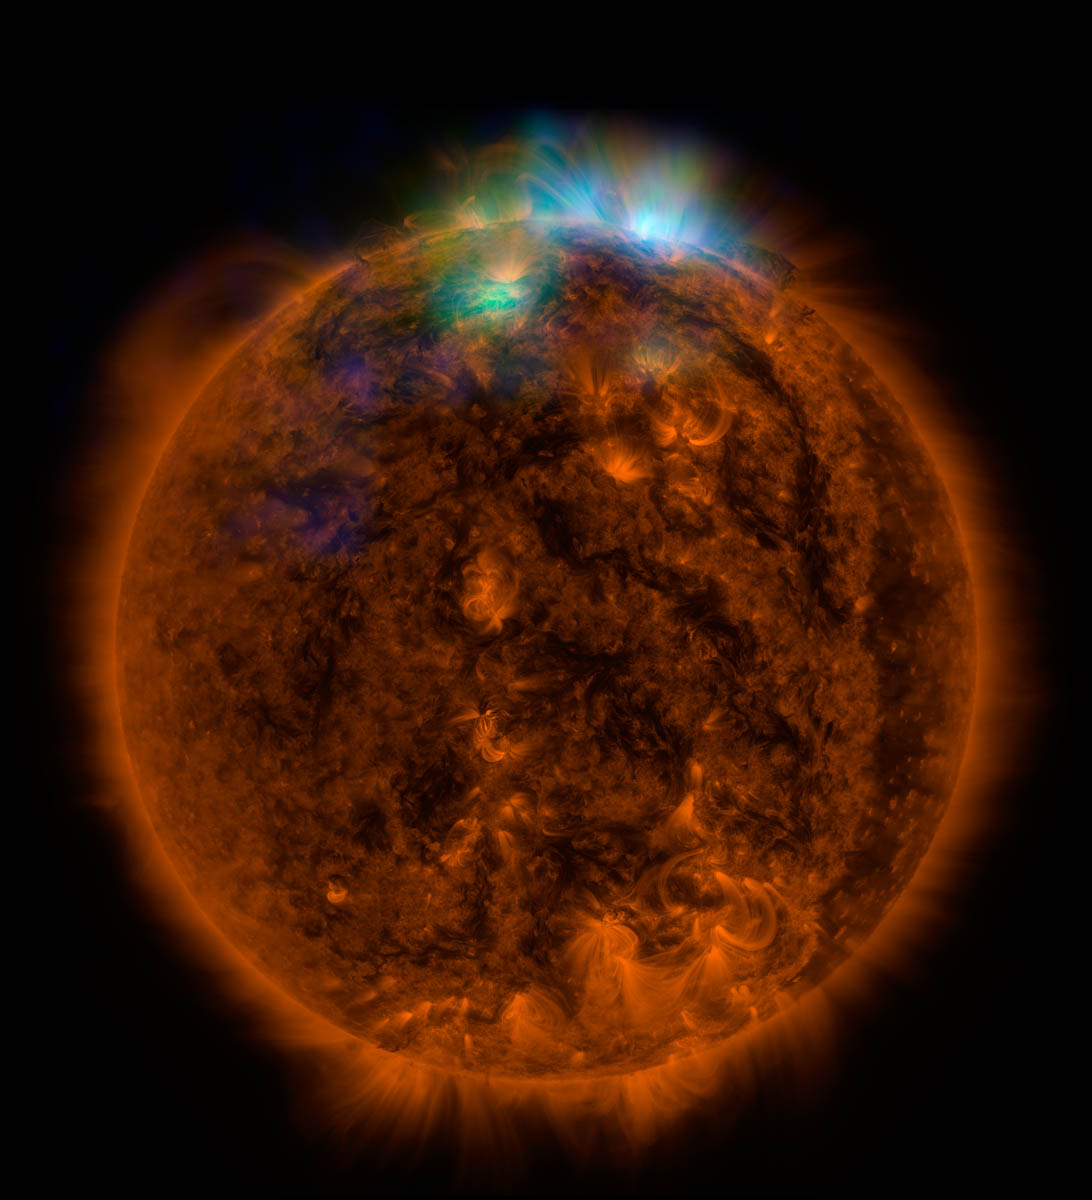

Sun Shines in High-Energy X-rays (full view)

X-rays stream off the sun in this image showing observations from by NASA's Nuclear Spectroscopic Telescope Array, or NuSTAR, overlaid on a picture taken by NASA's Solar Dynamics Observatory (SDO). This is the first picture of the sun taken by NuSTAR. The field of view covers the west limb of the sun.

The NuSTAR data, seen in green and blue, reveal solar high-energy emission (green shows energies between 2 and 3 kiloelectron volts, and blue shows energies between 3 and 5 kiloelectron volts). The high-energy X-rays come from gas heated to above 3 million degrees.

The red channel represents ultraviolet light captured by SDO at wavelengths of 171 angstroms, and shows the presence of lower-temperature material in the solar atmosphere at 1 million degrees.

This image shows that some of the hotter emission tracked by NuSTAR is coming from different locations in the active regions and the coronal loops than the cooler emission shown in the SDO image. Note that NuSTAR's field of view for these observations covered only the upper portions of the SDO image.

NuSTAR is a Small Explorer mission led by the California Institute of Technology in Pasadena and managed by NASA's Jet Propulsion Laboratory, also in Pasadena, for NASA's Science Mission Directorate in Washington. The spacecraft was built by Orbital Sciences Corporation, Dulles, Virginia. Its instrument was built by a consortium including Caltech; JPL; the University of California, Berkeley; Columbia University, New York; NASA's Goddard Space Flight Center, Greenbelt, Maryland; the Danish Technical University in Denmark; Lawrence Livermore National Laboratory, Livermore, California; ATK Aerospace Systems, Goleta, California, and with support from the Italian Space Agency (ASI) Science Data Center.

NuSTAR's mission operations center is at UC Berkeley, with the ASI providing its equatorial ground station located at Malindi, Kenya. The mission's outreach program is based at Sonoma State University, Rohnert Park, California. NASA's Explorer Program is managed by Goddard. JPL is managed by Caltech for NASA.

Credit: NASA/JPL-Caltech